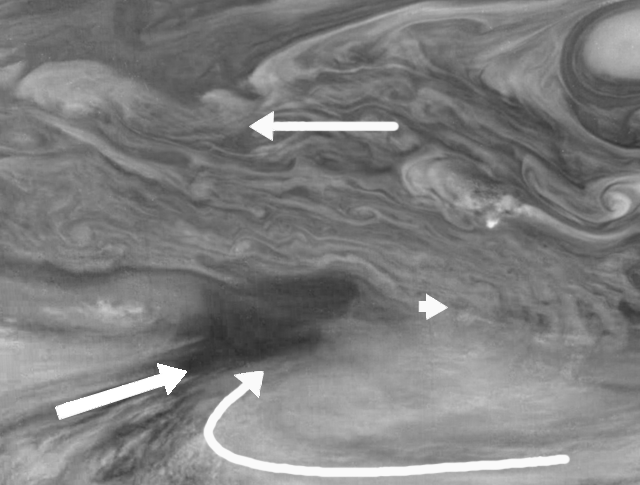

Wind Patterns in Jupiter’s Equatorial Region (Time set 1)

Wind patterns of Jupiter’s equatorial region. This mosaic covers an area of 34,000 kilometers by 22,000 kilometers and was taken using the 756 nanometer (nm) near-infrared continuum filter. The dark region near the center of the mosaic is an equatorial “hotspot” similar to the Galileo Probe entry site. The near-infrared continuum filter shows the features of Jupiter’s main visible cloud deck.

Jupiter’s atmospheric circulation is dominated by alternating jets of east/west (zonal) winds. The bands have different widths and wind speeds but have remained constant as long as telescopes and spacecraft have measured them. The top half of these mosaics lies within Jupiter’s North Equatorial Belt, a westward (left) current. The bottom half shows part of the Equatorial Zone, a fast moving eastward current. The clouds near the hotspot are the fastest moving features in these mosaics, moving at about 100 meters per second, or 224 miles per hour.

Superimposed on the zonal wind currents is the Jovian “weather.” The arrows show the winds measured by an observer moving eastward (right) at the speed of the hotspot. (The observer’s perspective is that the hotspot is “still” while the rest of the planet moves around it.) Clouds south of the hotspot appear to be moving towards it, as seen in the flow aligned with cloud streaks to the southwest and in the clockwise flow to the southeast. Interestingly, there is little cloud motion away from the hotspot in any direction. This is consistent with the idea that dry air is converging over this region and sinking, maintaining the cloud-free nature of the hotspot.

North is at the top. The mosaic covers latitudes 1 to 19 degrees and is centered at longitude 336 degrees West. The smallest resolved features are tens of kilometers in size. These images were taken on December 17, 1996, at a range of 1.5 million kilometers by the Solid State Imaging system aboard NASA’s Galileo spacecraft.

The Jet Propulsion Laboratory, Pasadena, CA manages the mission for NASA’s Office of Space Science, Washington, DC.

Credit: NASA/JPL-Caltech